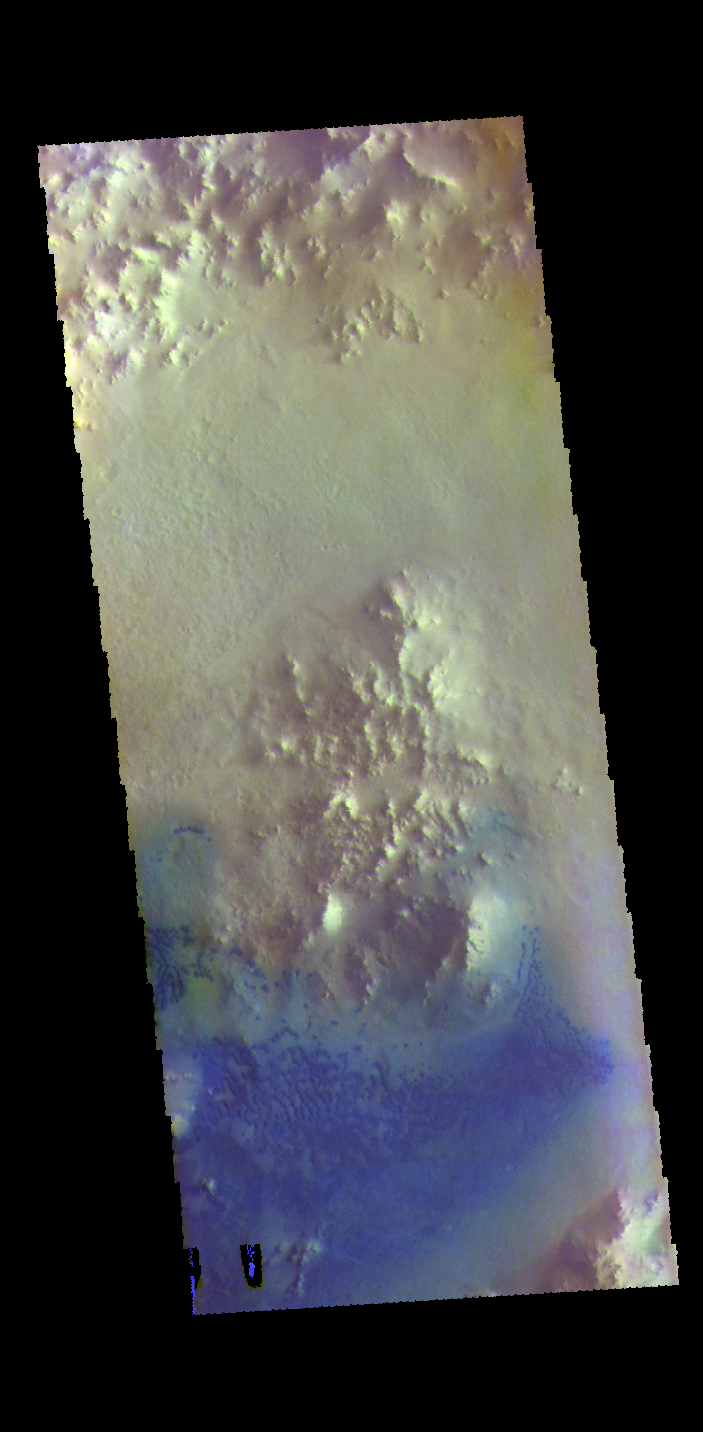

Crater Dunes – False Color

This VIS image shows the floor of an unnamed crater in Arabia Terra. The peaks in the center of the crater floor were formed by the rebound of melted rock at the time of the impact. There are individual sand dunes in the southern half of the crater. The dark blue tone in this filter combination indicates that the dunes are made of basaltic sand.

The THEMIS VIS camera contains 5 filters. The data from different filters can be combined in multiple ways to create a false color image. These false color images may reveal subtle variations of the surface not easily identified in a single band image.

Credit: NASA/JPL-Caltech/ASU